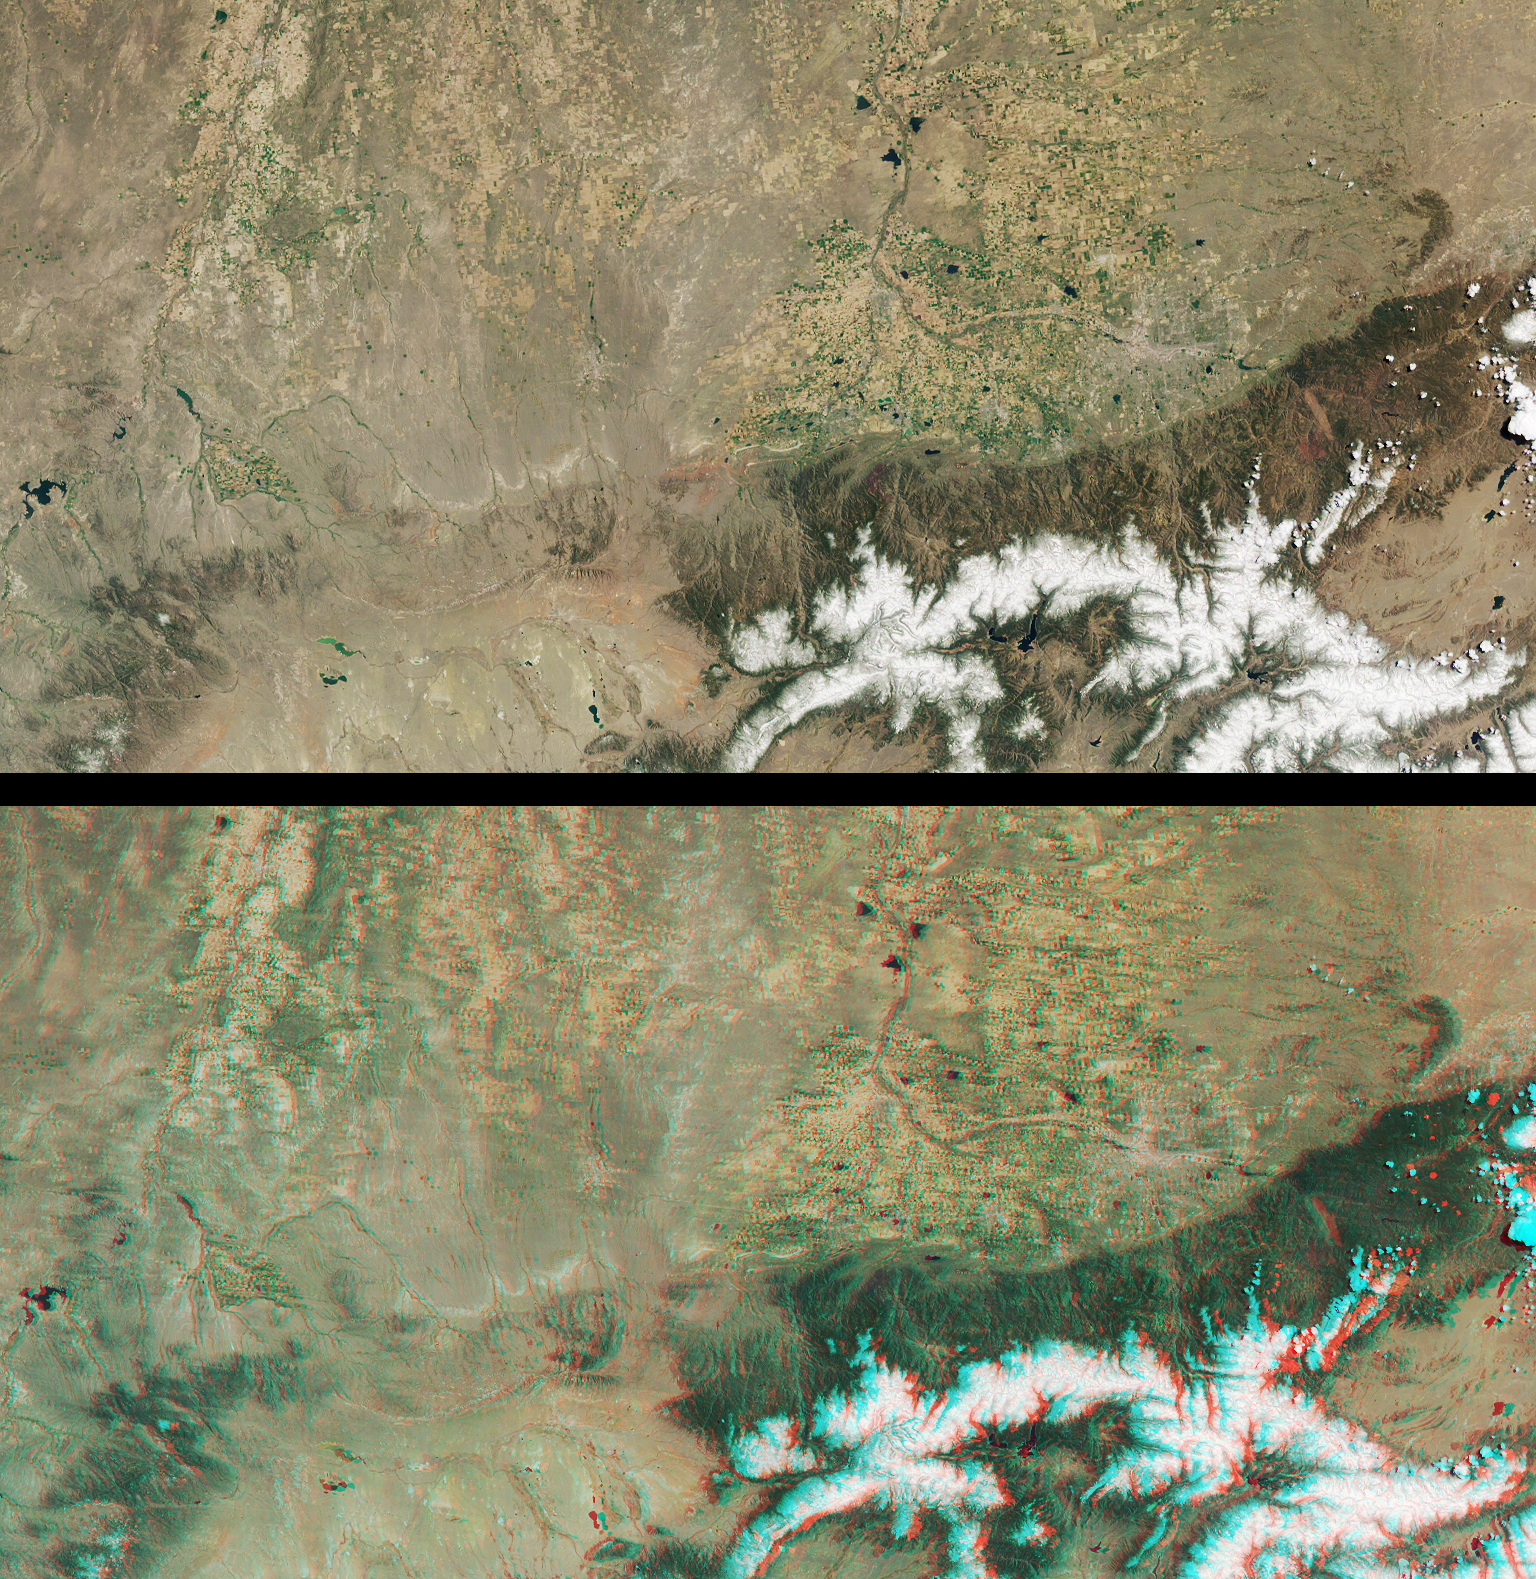

Front Range of the Rockies

These MISR images from May 12, 2001 (Terra orbit 7447) include portions of southern Wyoming, central Colorado, and western Nebraska. The top view is from the instrument’s vertical-viewing (nadir) camera. The bottom image is a stereo “anaglyph” generated using data from the nadir and 46-degree-forward cameras. Viewing the anaglyph with red/blue glasses (red filter over your left eye) gives a 3-D effect. To facilitate stereo viewing, the images have been oriented with north at the left. Each image measures 422 kilometers x 213 kilometers.

The South Platte River enters just to the right of center at the top of the images. It wends its way westward (down), then turns southward (right) where it flows through the city of Denver. Located at the western edge of the Great Plains, Denver is nicknamed the “Mile High City,” a consequence of its 1609-meter (5280-foot) elevation above sea level. It shows up in the imagery as a grayish patch surrounded by numerous agricultural fields to the north and east. Denver is situated just east of the Front Range of the Rocky Mountains, located in the lower right of the images. The Rockies owe their present forms to tectonic uplift and sculpting by millions of years of erosion. Scattered cumulus clouds floating above the mountain peaks are visible in these images, and stand out most dramatically in the 3-D stereo view.

To the north of Denver, other urban areas included within these images are Boulder, Greeley, Longmont, and Fort Collins, Colorado; Cheyenne and Laramie, Wyoming; and Scottsbluff, Nebraska.

MISR was built and is managed by NASA’s Jet Propulsion Laboratory, Pasadena, CA, for NASA’s Office of Earth Science, Washington, DC. The Terra satellite is managed by NASA’s Goddard Space Flight Center, Greenbelt, MD. JPL is a division of the California Institute of Technology.

Credit: NASA/GSFC/LaRC/JPL, MISR Team